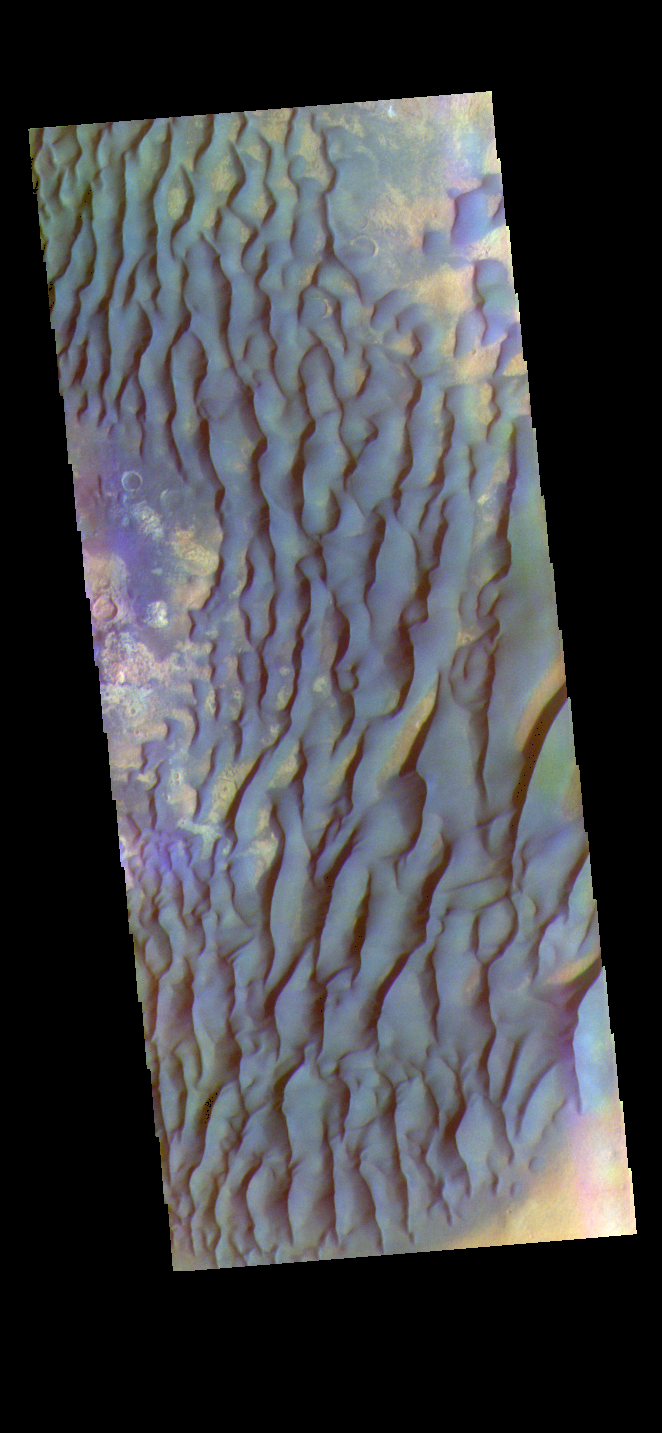

Kaiser Crater – False Color

The THEMIS VIS camera contains 5 filters. The data from different filters can be combined in multiple ways to create a false color image. These false color images may reveal subtle variations of the surface not easily identified in a single band image. Today’s false color image shows part of the floor of Kaiser Crater. Kaiser Crater is 207 km (129 miles) in diameter and is located in Noachis Terra west of Hellas Planitia. This sand dune field is one of several regions of sand dunes located on the southern part of the crater floor. The image also shows the complex crater floor beneath the dunes. These dunes are composed of basaltic sand that has collected in the bottom of the crater. The topographic depression of the crater forms a sand trap that prevents the sand from escaping. Dune fields are common in the bottoms of craters on Mars and appear as dark splotches that often lean up against the downwind walls of the craters. Dunes are useful for studying both the geology and meteorology of Mars. The sand forms by erosion of larger rocks, but it is unclear when and where this erosion took place on Mars or how such large volumes of sand could be formed. The dunes also indicate the local wind directions by their morphology. In this case, there are few clear slipfaces that would indicate the downwind direction. The crests of the dunes also typically run north-south in the image. This dune form indicates that there are probably two prevailing wind directions that run east and west (left to right and right to left).

The THEMIS VIS camera is capable of capturing color images of the Martian surface using five different color filters. In this mode of operation, the spatial resolution and coverage of the image must be reduced to accommodate the additional data volume produced from using multiple filters. To make a color image, three of the five filter images (each in grayscale) are selected. Each is contrast enhanced and then converted to a red, green, or blue intensity image. These three images are then combined to produce a full color, single image. Because the THEMIS color filters don’t span the full range of colors seen by the human eye, a color THEMIS image does not represent true color. Also, because each single-filter image is contrast enhanced before inclusion in the three-color image, the apparent color variation of the scene is exaggerated. Nevertheless, the color variation that does appear is representative of some change in color, however subtle, in the actual scene. Note that the long edges of THEMIS color images typically contain color artifacts that do not represent surface variation.

Credit: NASA/JPL-Caltech/ASU